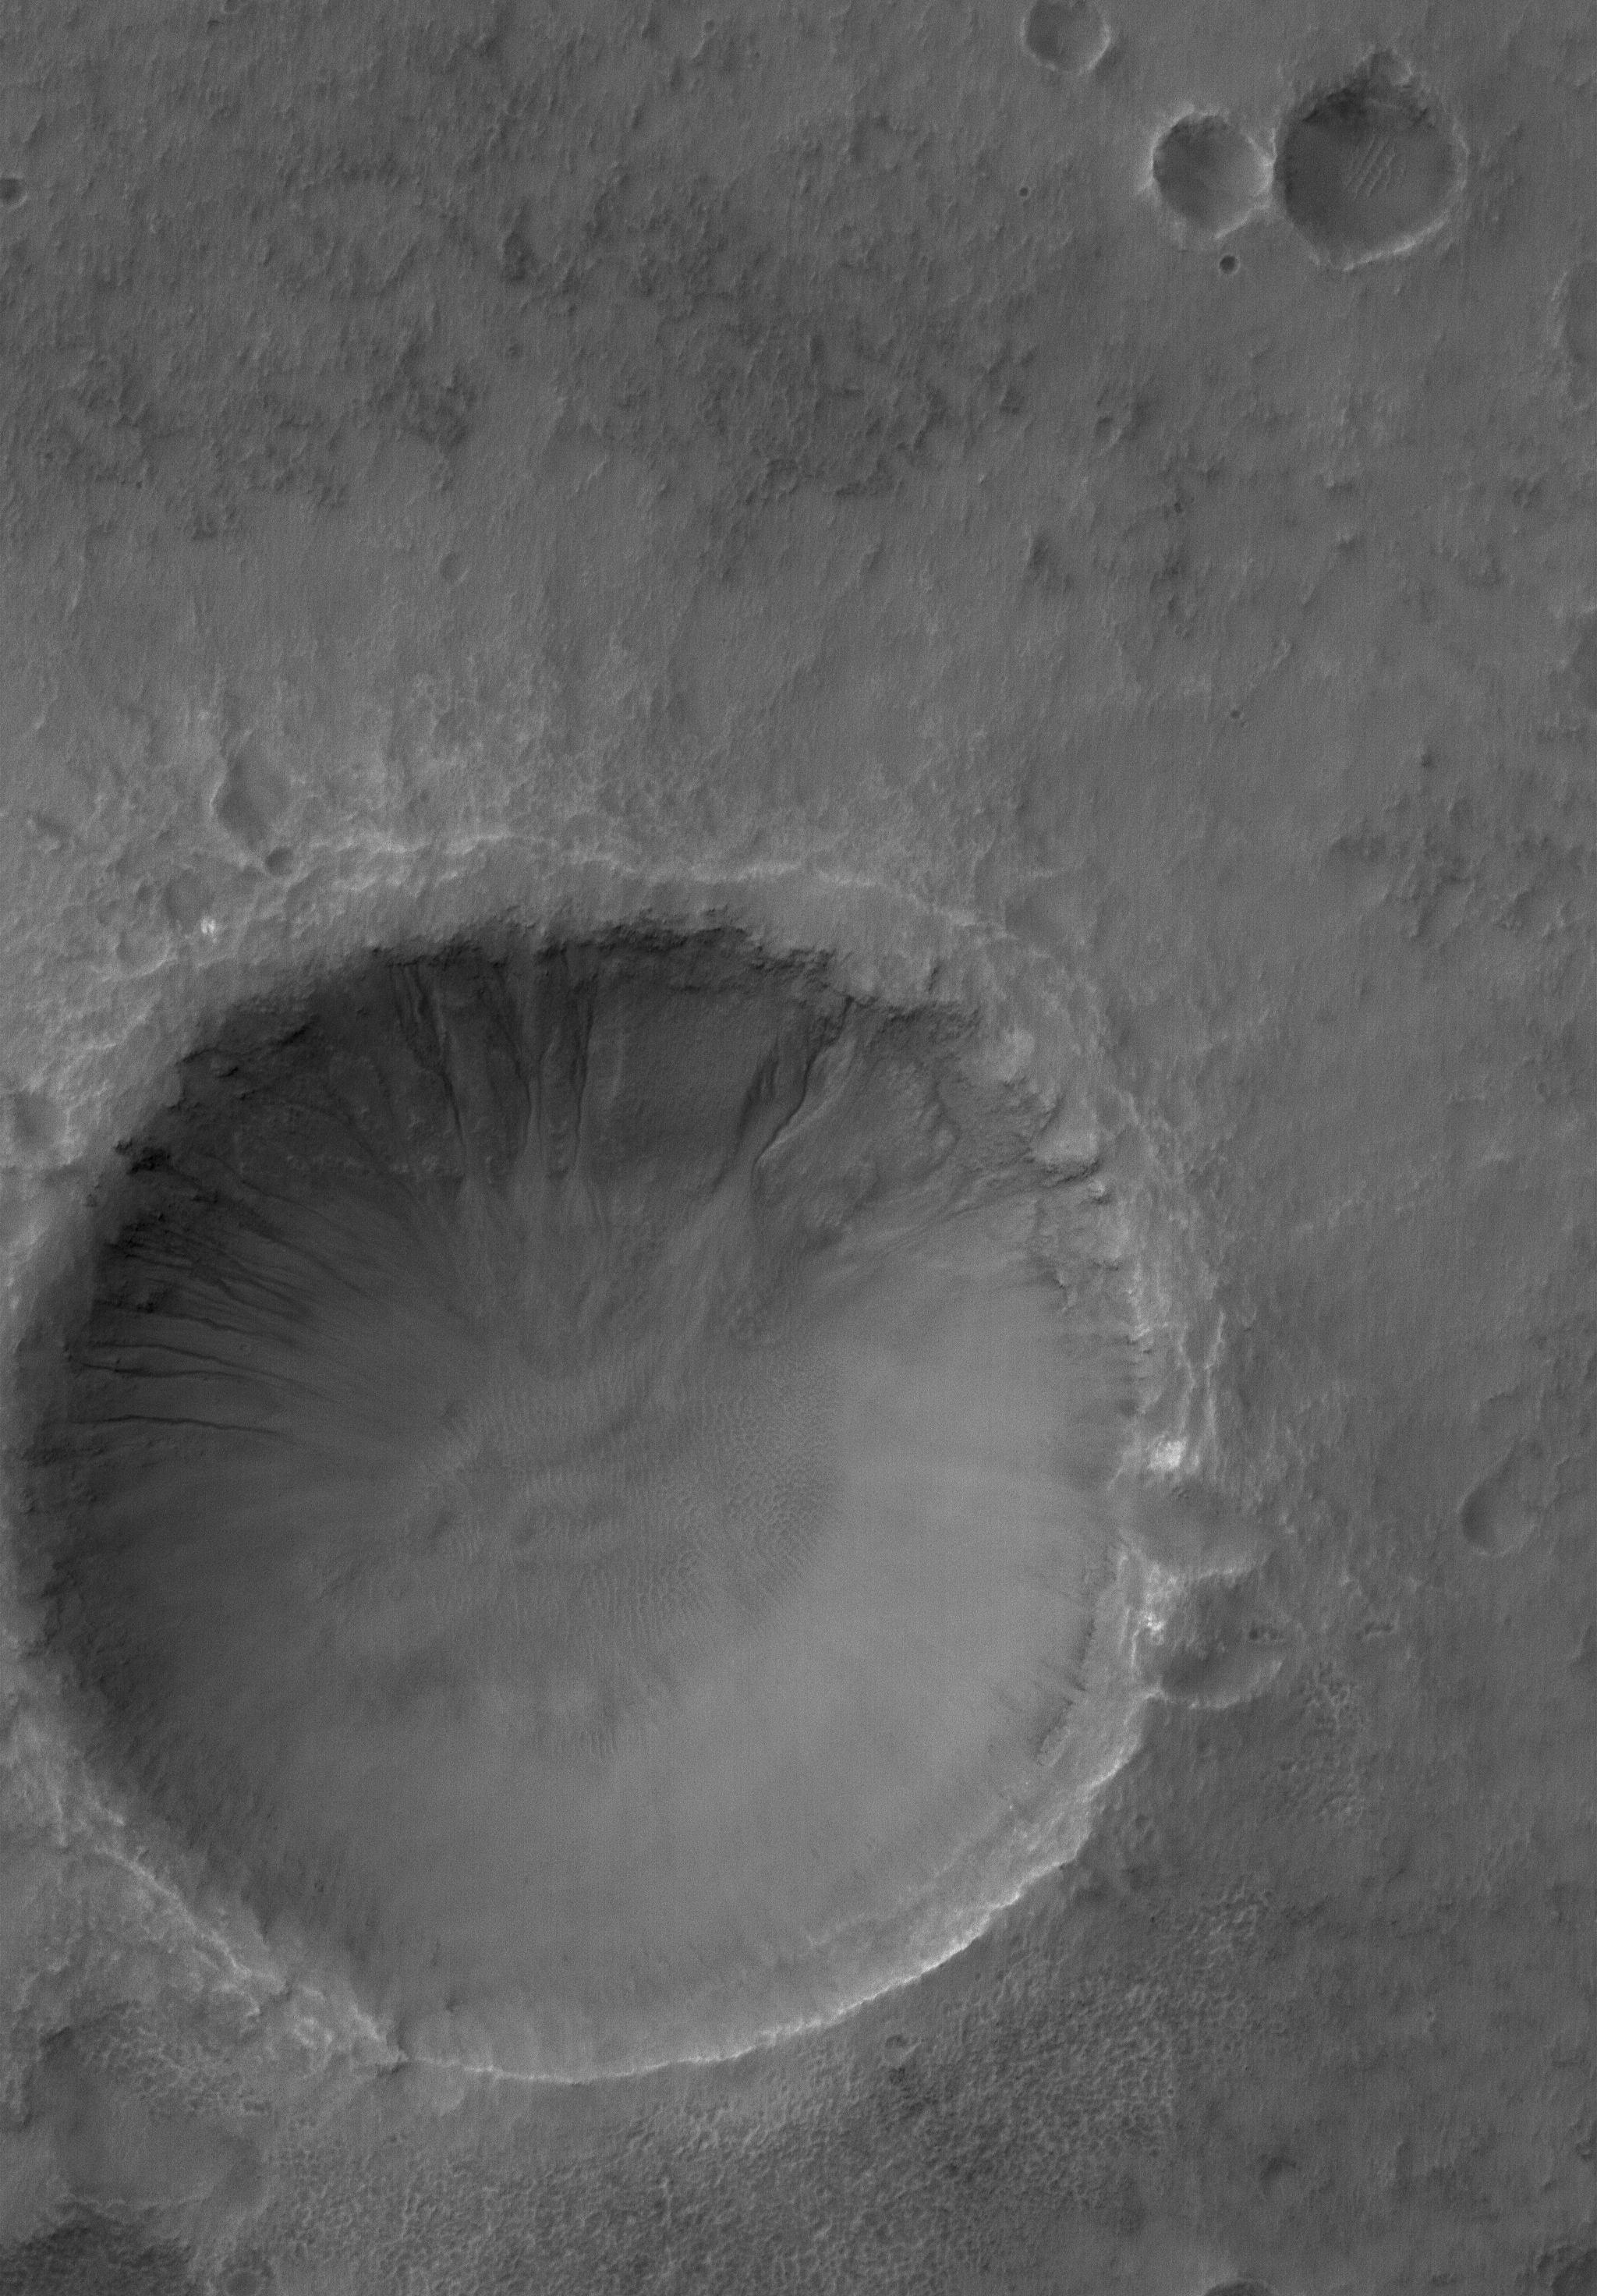

Gullied Crater

17 April 2006
This Mars Global Surveyor (MGS) Mars Orbiter Camera (MOC) image shows a 1.5 meters (~5 feet) per pixel view of a crater in the Terra Cimmeria region of Mars. Several gullies extend from near the top of the crater rim, downslope toward the floor of the crater. Liquid water might have played a role in their genesis.

Location near: 37.7°S, 191.6°W
Image width: ~3 km (~1.9 mi)
Illumination from: upper left
Season: Southern Summer

Credit: NASA/JPL/Malin Space Science Systems